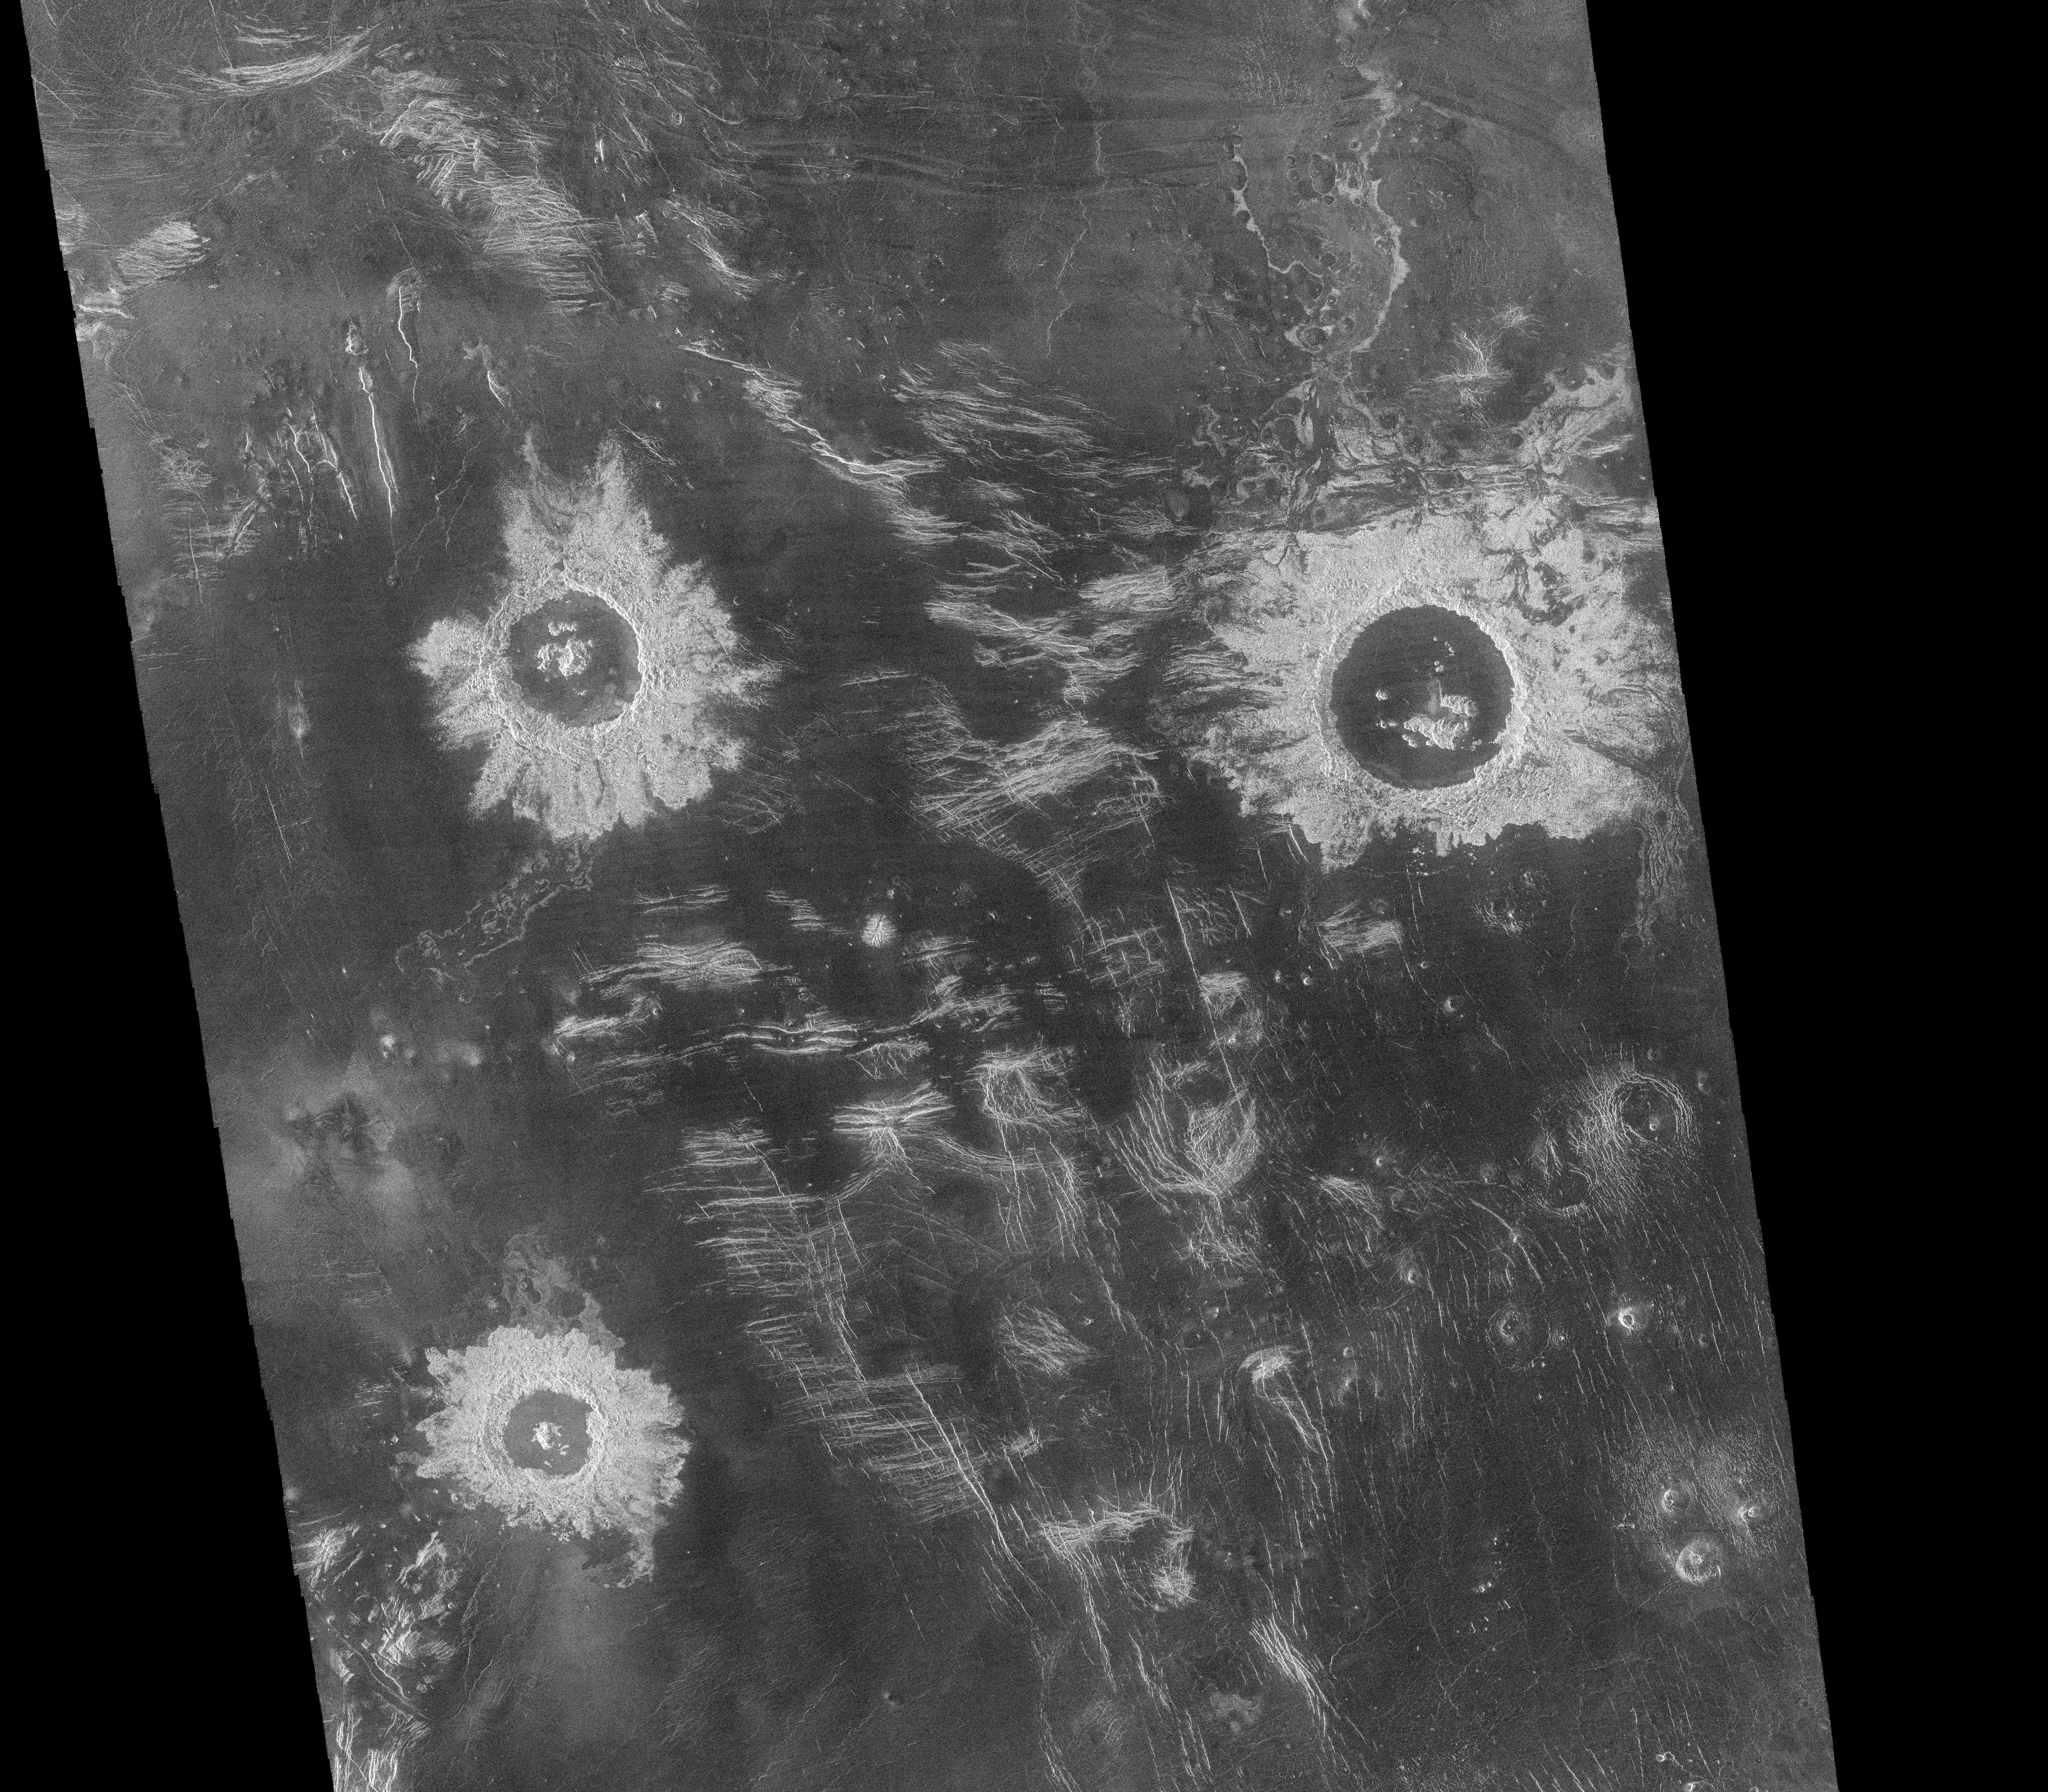

Mosaic of Large Impact Craters

One of the most useful Magellan standard data products is the full resolution mosaic, the F-MIDR (Full-Resolution Mosaiced Image Data Record). These products are mosaics of about 500 kilometer (300 mile) segments of 30 or more individual image strips. This image is an F-MIDR made from orbits 376 to 407, obtained between September 15 and September 19, 1990, part of the first orbits in which the Magellan flight team operated the radar system in the mapping mode. The mosaic is centered at 27 degrees south latitude, 339 degrees longitude, in the Lavinia region of Venus. Three large impact craters with diameters ranging from 37 kilometers (23 miles) to 50 kilometers (30 miles) can be seen located in a region of fractured plains. The craters show many features typical of meteorite impact craters, including rough, radar-bright ejecta, terraced inner walls and central peaks. Numerous domes of probable volcanic origin can be seen in the southeastern corner of the mosaic. The domes range in diameter from 1-12 kilometers (0.6-7 miles), and some have central pits typical of volcanic shields or cones. Resolution of the Magellan data is about 120 meters (400 feet).

Credit: NASA/JPL